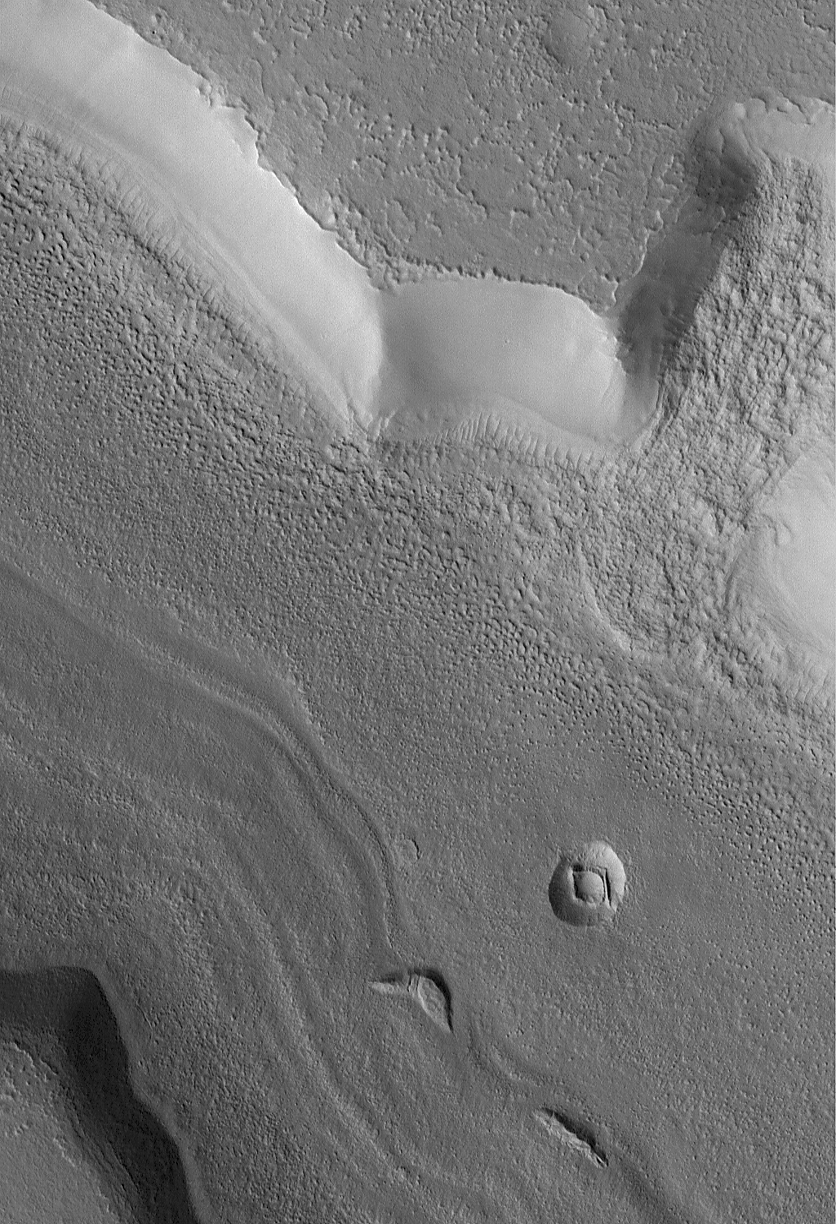

Fretted Terrain Mass Movement

18 April 2005
This Mars Global Surveyor (MGS) Mars Orbiter Camera (MOC) image shows the results of a small mass movement in a fretted terrain valley in the Coloe Fossae region of Mars (see upper right quarter of the image). The term, mass movement, is usually applied to landslides, although it is unclear in this case whether the landform resulted from a single, catastrophic landslide, or the slow creep of ice-rich debris.

Location near: 35.3°N, 303.1°W
Image width: ~3 km (~1.9 mi)
Illumination from: upper left
Season: Northern Summer

Credit: NASA/JPL/Malin Space Science Systems